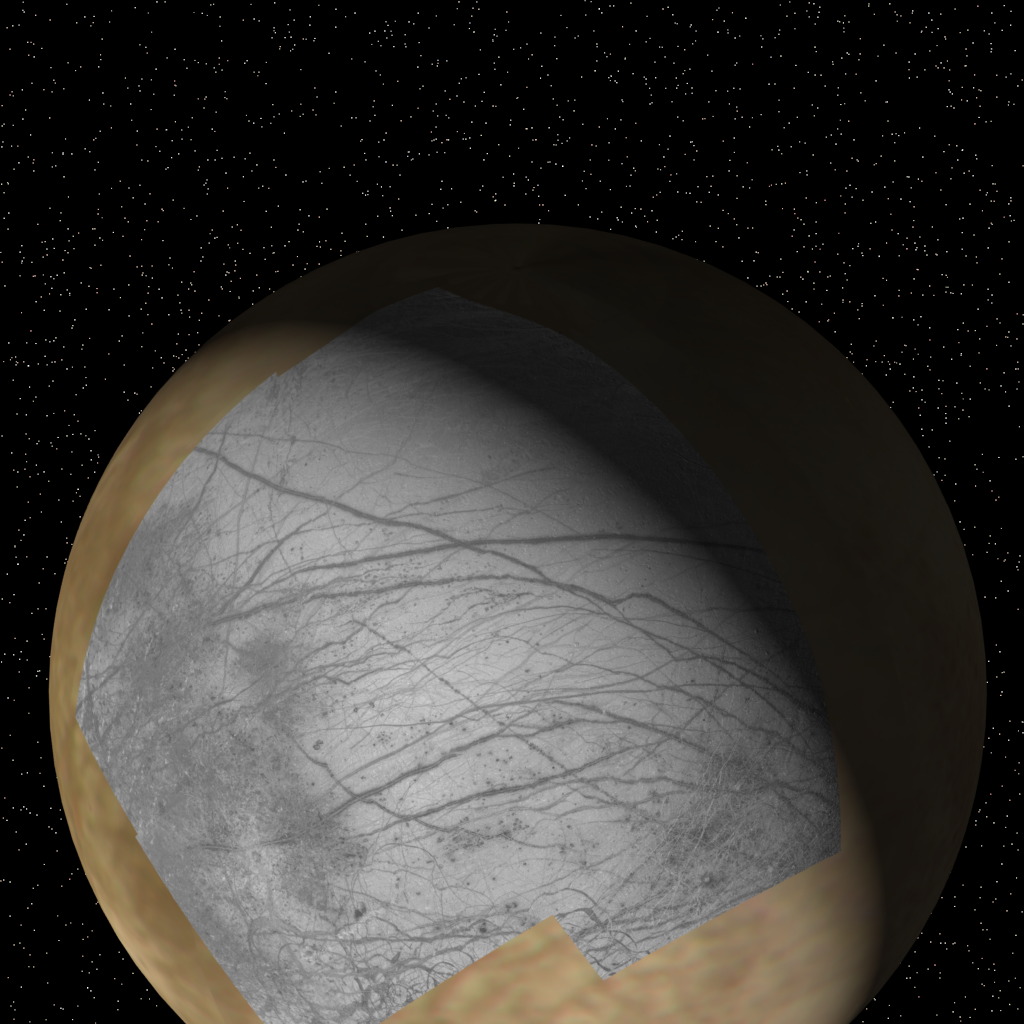

Context of Europa images from Galileo

This global view of Europa shows the location of a four-frame mosaic of images taken by NASA’s Galileo spacecraft, set into low-resolution data obtained by the Voyager spacecraft in 1979. Putting new data into its surrounding context is a technique that allows scientists to better understand features observed on planetary surfaces. The Galileo spacecraft obtained these images during its first orbit of Jupiter at a distance of 156,000 km (96,300 miles) on June 27, 1996. The finest details that can discerned in this picture are about 1.6 kilometers (1 mile) across. North is to the top. For details on the Galileo images in this release, click here.

The Jet Propulsion Laboratory, Pasadena, CA manages the mission for NASA’s Office of Space Science, Washington, DC.

Credit: NASA/JPL